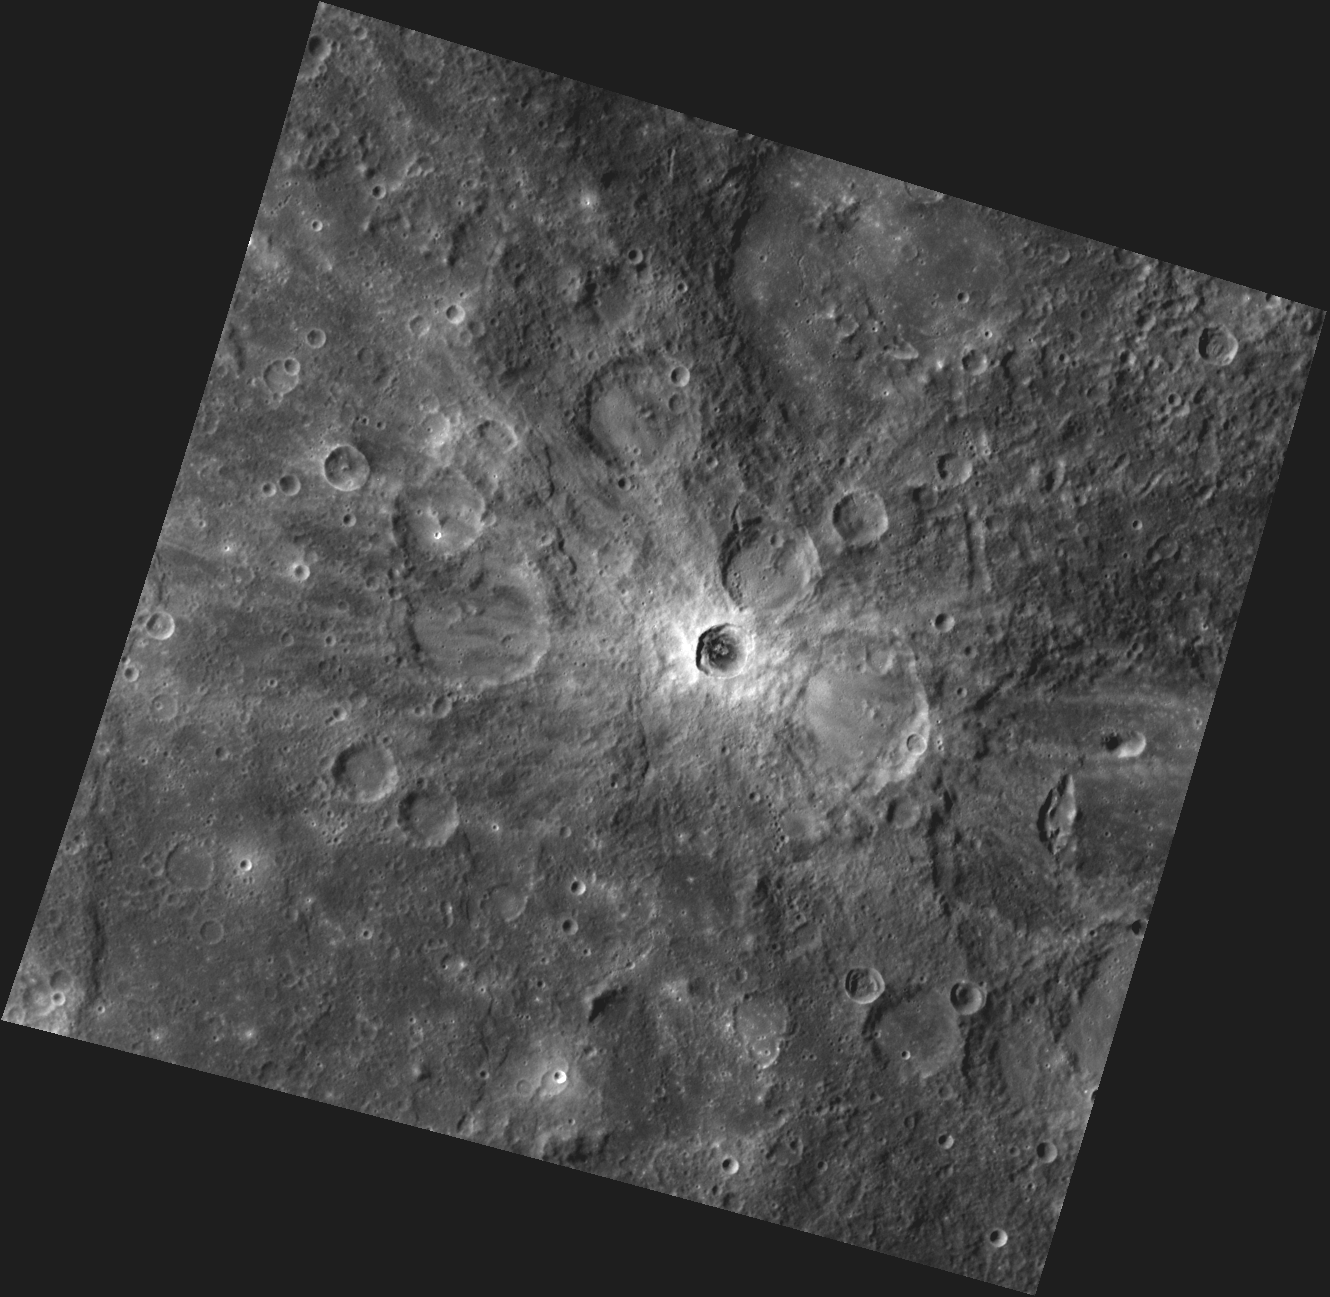

Rays the Roof

This image, taken with the Wide Angle Camera (WAC), shows a bright rayed crater in Mercury’s southern hemisphere. The rays, created when target material was ejected out onto the surface during the impact that formed the crater, will gradually fade over time due to the effects of Mercury’s harsh space environment. The crater is deep enough that the local surface layers were penetrated, exposing low reflectance material (LRM) beneath.

This image was acquired as a high-resolution targeted observation. Targeted observations are images of a small area on Mercury’s surface at resolutions much higher than the 250-meter/pixel (820 feet/pixel) morphology base map or the 1-kilometer/pixel (0.6 miles/pixel) color base map. It is not possible to cover all of Mercury’s surface at this high resolution during MESSENGER’s one-year mission, but several areas of high scientific interest are generally imaged in this mode each week.

Date acquired: February 06, 2012
Image Mission Elapsed Time (MET): 237000734
Image ID: 1359421
Instrument: Wide Angle Camera (WAC) of the Mercury Dual Imaging System (MDIS)
WAC filter: 9 (996 nanometers)
Center Latitude: -17.70°
Center Longitude: 67.69° E
Resolution: 414 meters/pixel
Scale: The central rayed crater is 24 km (15 miles) in diameter.
Incidence Angle: 41.2°
Emission Angle: 12.0°
Phase Angle: 52.3°

The MESSENGER spacecraft is the first ever to orbit the planet Mercury, and the spacecraft’s seven scientific instruments and radio science investigation are unraveling the history and evolution of the Solar System’s innermost planet. Visit the Why Mercury? section of this website to learn more about the key science questions that the MESSENGER mission is addressing. During the one-year primary mission, MDIS is scheduled to acquire more than 75,000 images in support of MESSENGER’s science goals.

These images are from MESSENGER, a NASA Discovery mission to conduct the first orbital study of the innermost planet, Mercury. For information regarding the use of images, see the MESSENGER image use policy.

Credit: NASA/Johns Hopkins University Applied Physics Laboratory/Carnegie Institution of Washington